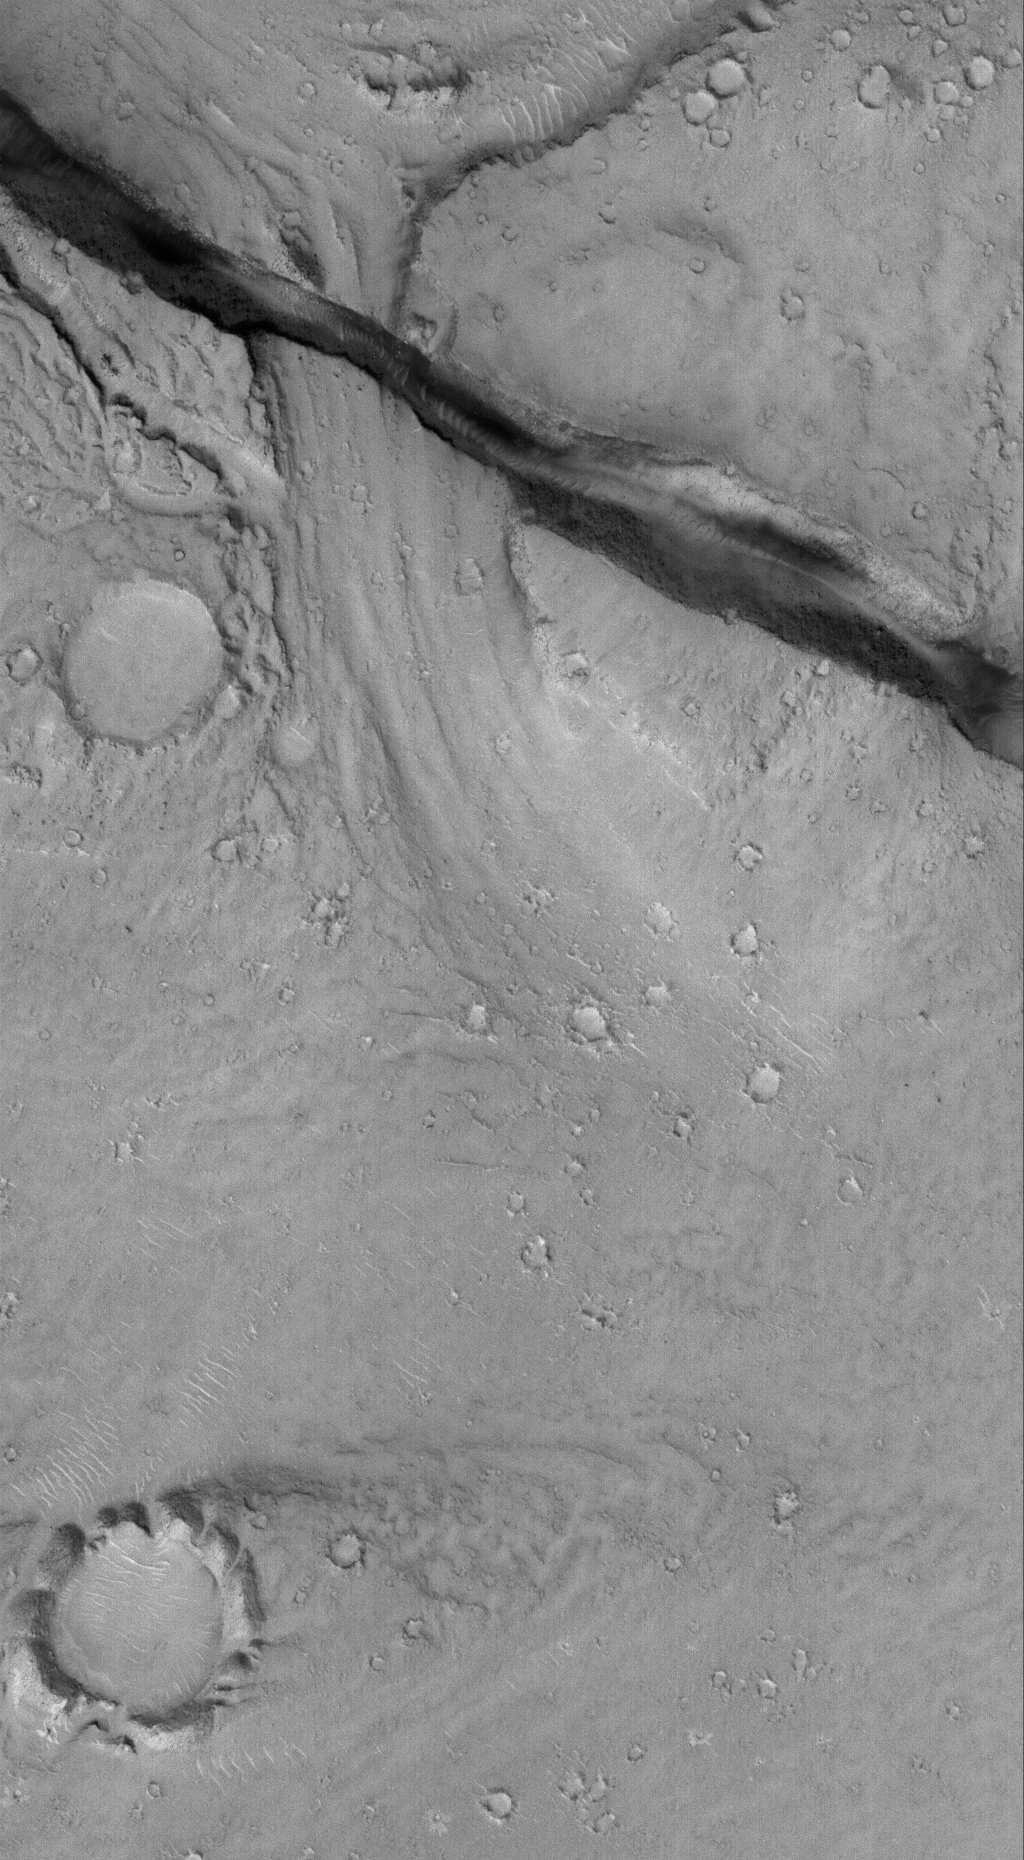

East Cerberus

4 March 2006
This Mars Global Surveyor (MGS) Mars Orbiter Camera (MOC) image shows a landscape in the eastern Cerberus region that was scoured by catastrophic floods, and later cut by a deep, dark-walled trough. The trough is radial to the Elysium volcanic region, and formed along faults in the bedrock.

Location near: 15.7°N, 196.6°W
Image width: ~3 km (~1.9 mi)
Illumination from: lower left
Season: Northern Winter

Credit: NASA/JPL/Malin Space Science Systems